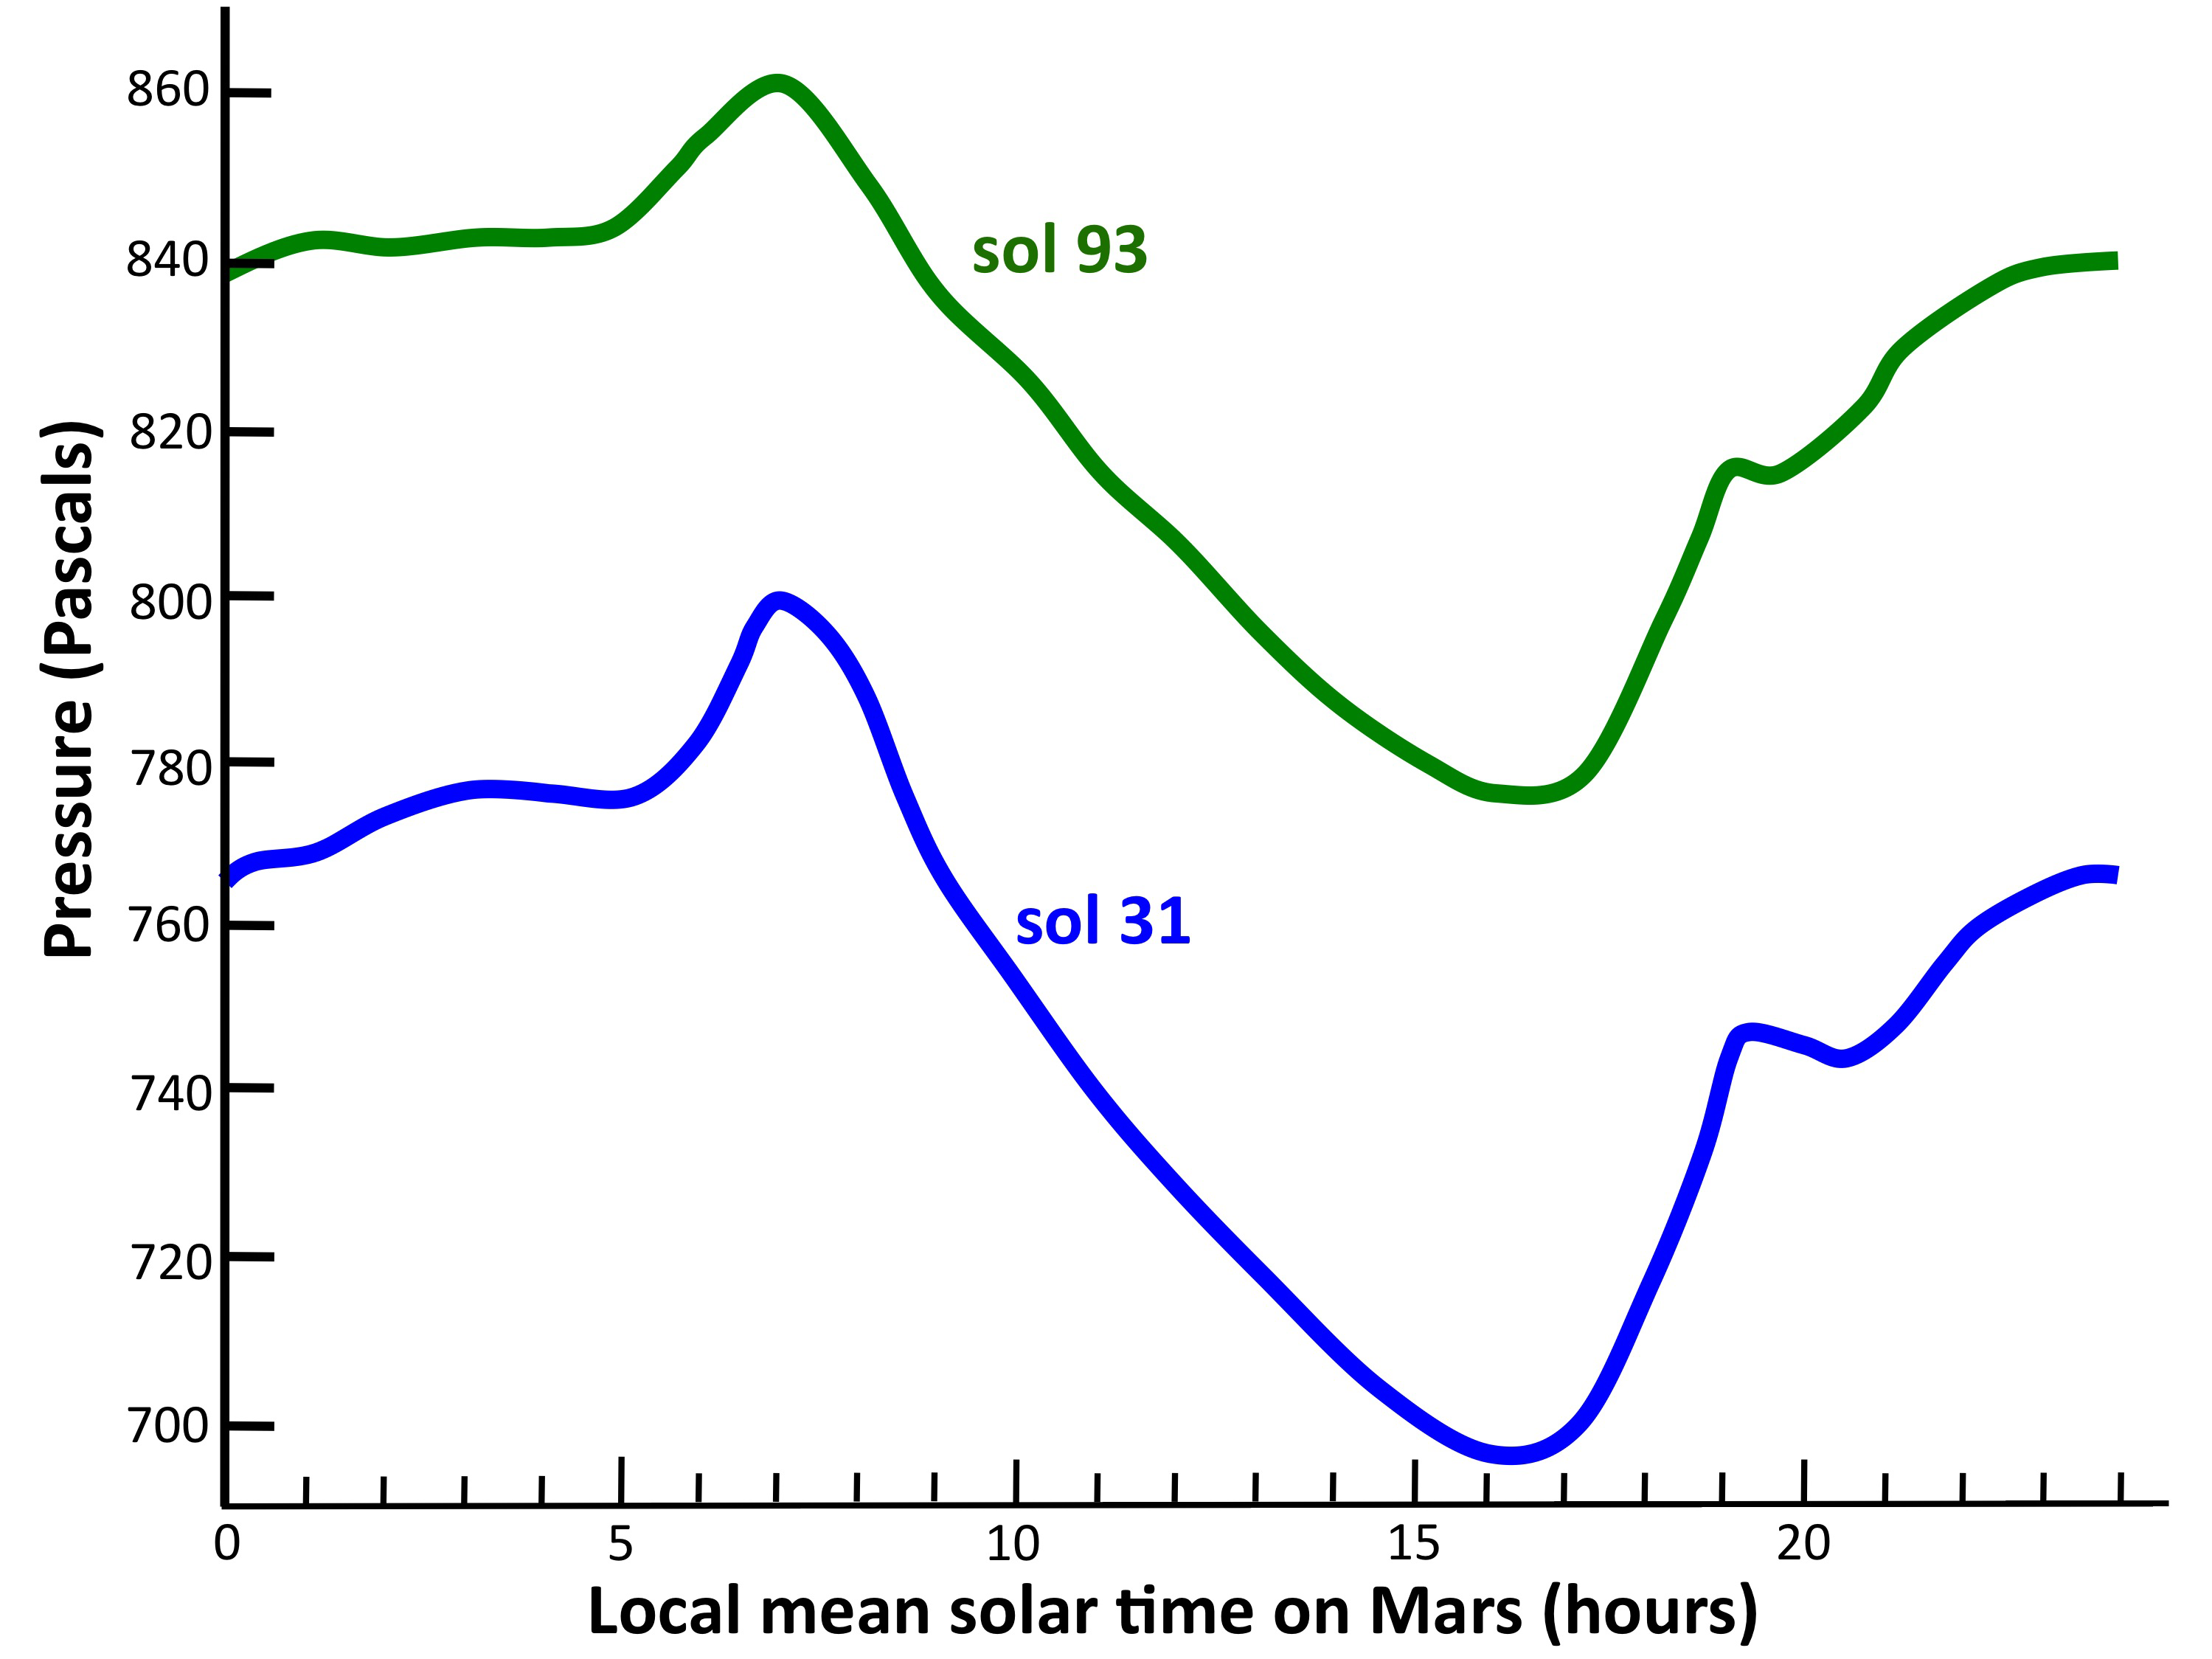

Pressure Cycles on Mars

This graph shows the atmospheric pressure at the surface of Mars, as measured by the Rover Environmental Monitoring Station on NASA’s Curiosity rover. The blue curve shows data from Sol 31 (Sept. 6, 2012) and the green curve shows data from Sol 93 (Nov. 7, 2012). Pressure is a measure of the amount of air in the whole column of atmosphere sitting above the rover.

The overall increase in pressure between Sol 31 and Sol 93 is the signature of the entire Martian atmosphere growing in mass as we move into springtime in the southern hemisphere. This happens because the south pole receives more and more sunlight, and carbon dioxide vaporizes off of the winter south polar cap. Each year the atmosphere grows and shrinks by about 30 percent due to this effect. The curves also show a strong daily variation in pressure of around 10 percent, with a peak near 7 a.m. on Mars and a minimum near 4 p.m. This daily cycle in pressure is caused by a “thermal tide,” a global-scale pressure wave in Mars’ atmosphere driven by sunlight heating the ground and air.

NASA’s Jet Propulsion Laboratory, a division of the California Institute of Technology, Pasadena, manages the Mars Science Laboratory Project for NASA’s Science Mission Directorate, Washington. JPL designed and built the rover.

Credit: NASA/JPL-Caltech/CAB(CSIC-INTA)/FMI/Ashima Research